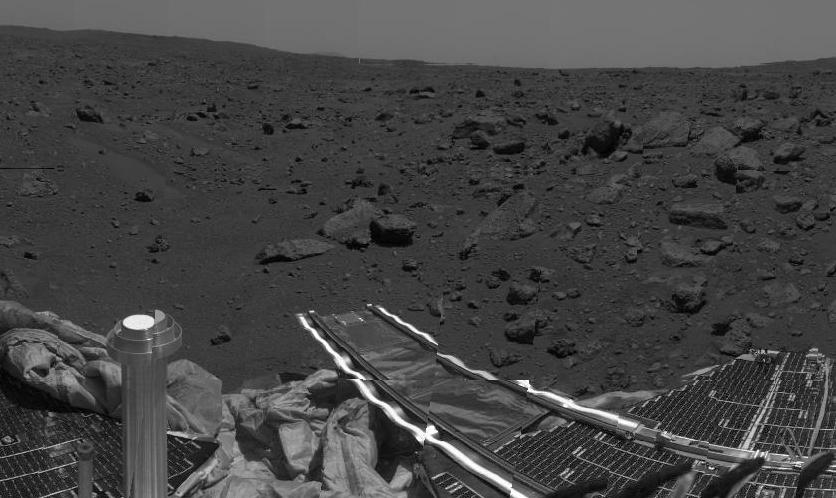

Next Target for Rover

This image shows the area where the Sojourner rover is currently exploring. Having just investigated the Mermaid Dune, at left center, the rover is now heading toward the assemblage of large rocks at right.

Mars Pathfinder is the second in NASA’s Discovery program of low-cost spacecraft with highly focused science goals. The Jet Propulsion Laboratory, Pasadena, CA, developed and managed the Mars Pathfinder mission for NASA’s Office of Space Science, Washington, D.C. JPL is a division of the California Institute of Technology (Caltech).

Photojournal note: Sojourner spent 83 days of a planned seven-day mission exploring the Martian terrain, acquiring images, and taking chemical, atmospheric and other measurements. The final data transmission received from Pathfinder was at 10:23 UTC on September 27, 1997. Although mission managers tried to restore full communications during the following five months, the successful mission was terminated on March 10, 1998.

Credit: NASA/JPL